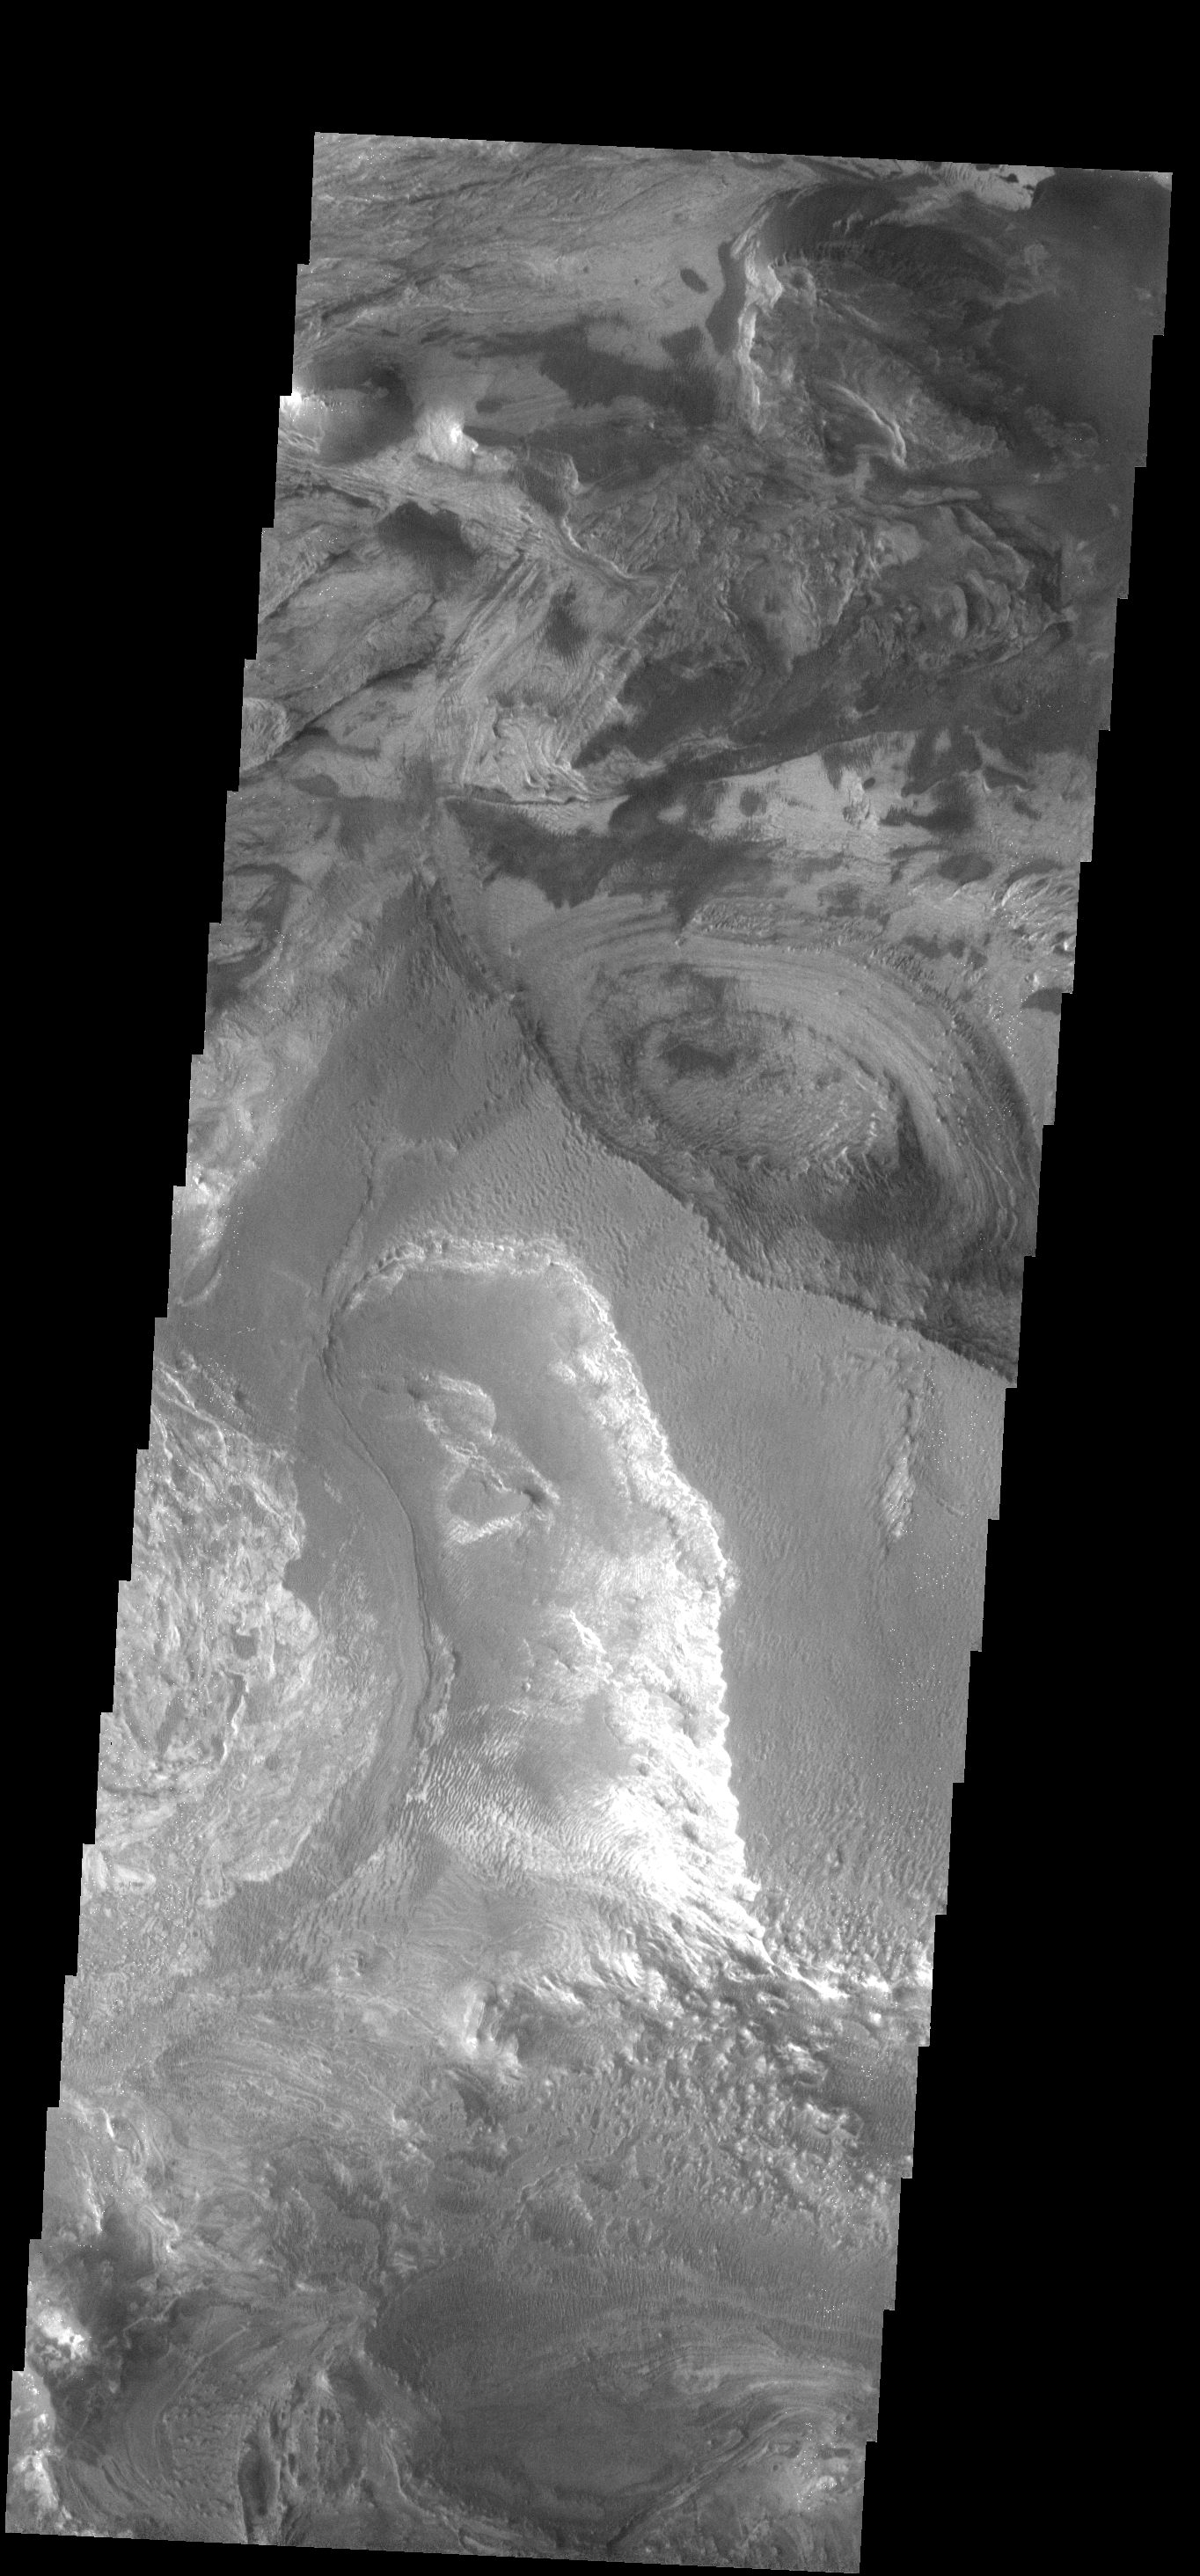

Candor Chasma Floor

This VIS image shows a small portion of the floor of Candor Chasma, part of Vallis Marineris. Different layers and textures are seen in this image.

Image information: VIS instrument. Latitude -6.6N, Longitude 284.9E. 18 meter/pixel resolution.

Please see the THEMIS Data Citation Note for details on crediting THEMIS images.

Note: this THEMIS visual image has not been radiometrically nor geometrically calibrated for this preliminary release. An empirical correction has been performed to remove instrumental effects. A linear shift has been applied in the cross-track and down-track direction to approximate spacecraft and planetary motion. Fully calibrated and geometrically projected images will be released through the Planetary Data System in accordance with Project policies at a later time.

NASA’s Jet Propulsion Laboratory manages the 2001 Mars Odyssey mission for NASA’s Office of Space Science, Washington, D.C. The Thermal Emission Imaging System (THEMIS) was developed by Arizona State University, Tempe, in collaboration with Raytheon Santa Barbara Remote Sensing. The THEMIS investigation is led by Dr. Philip Christensen at Arizona State University. Lockheed Martin Astronautics, Denver, is the prime contractor for the Odyssey project, and developed and built the orbiter. Mission operations are conducted jointly from Lockheed Martin and from JPL, a division of the California Institute of Technology in Pasadena.

Credit: NASA/JPL/ASU